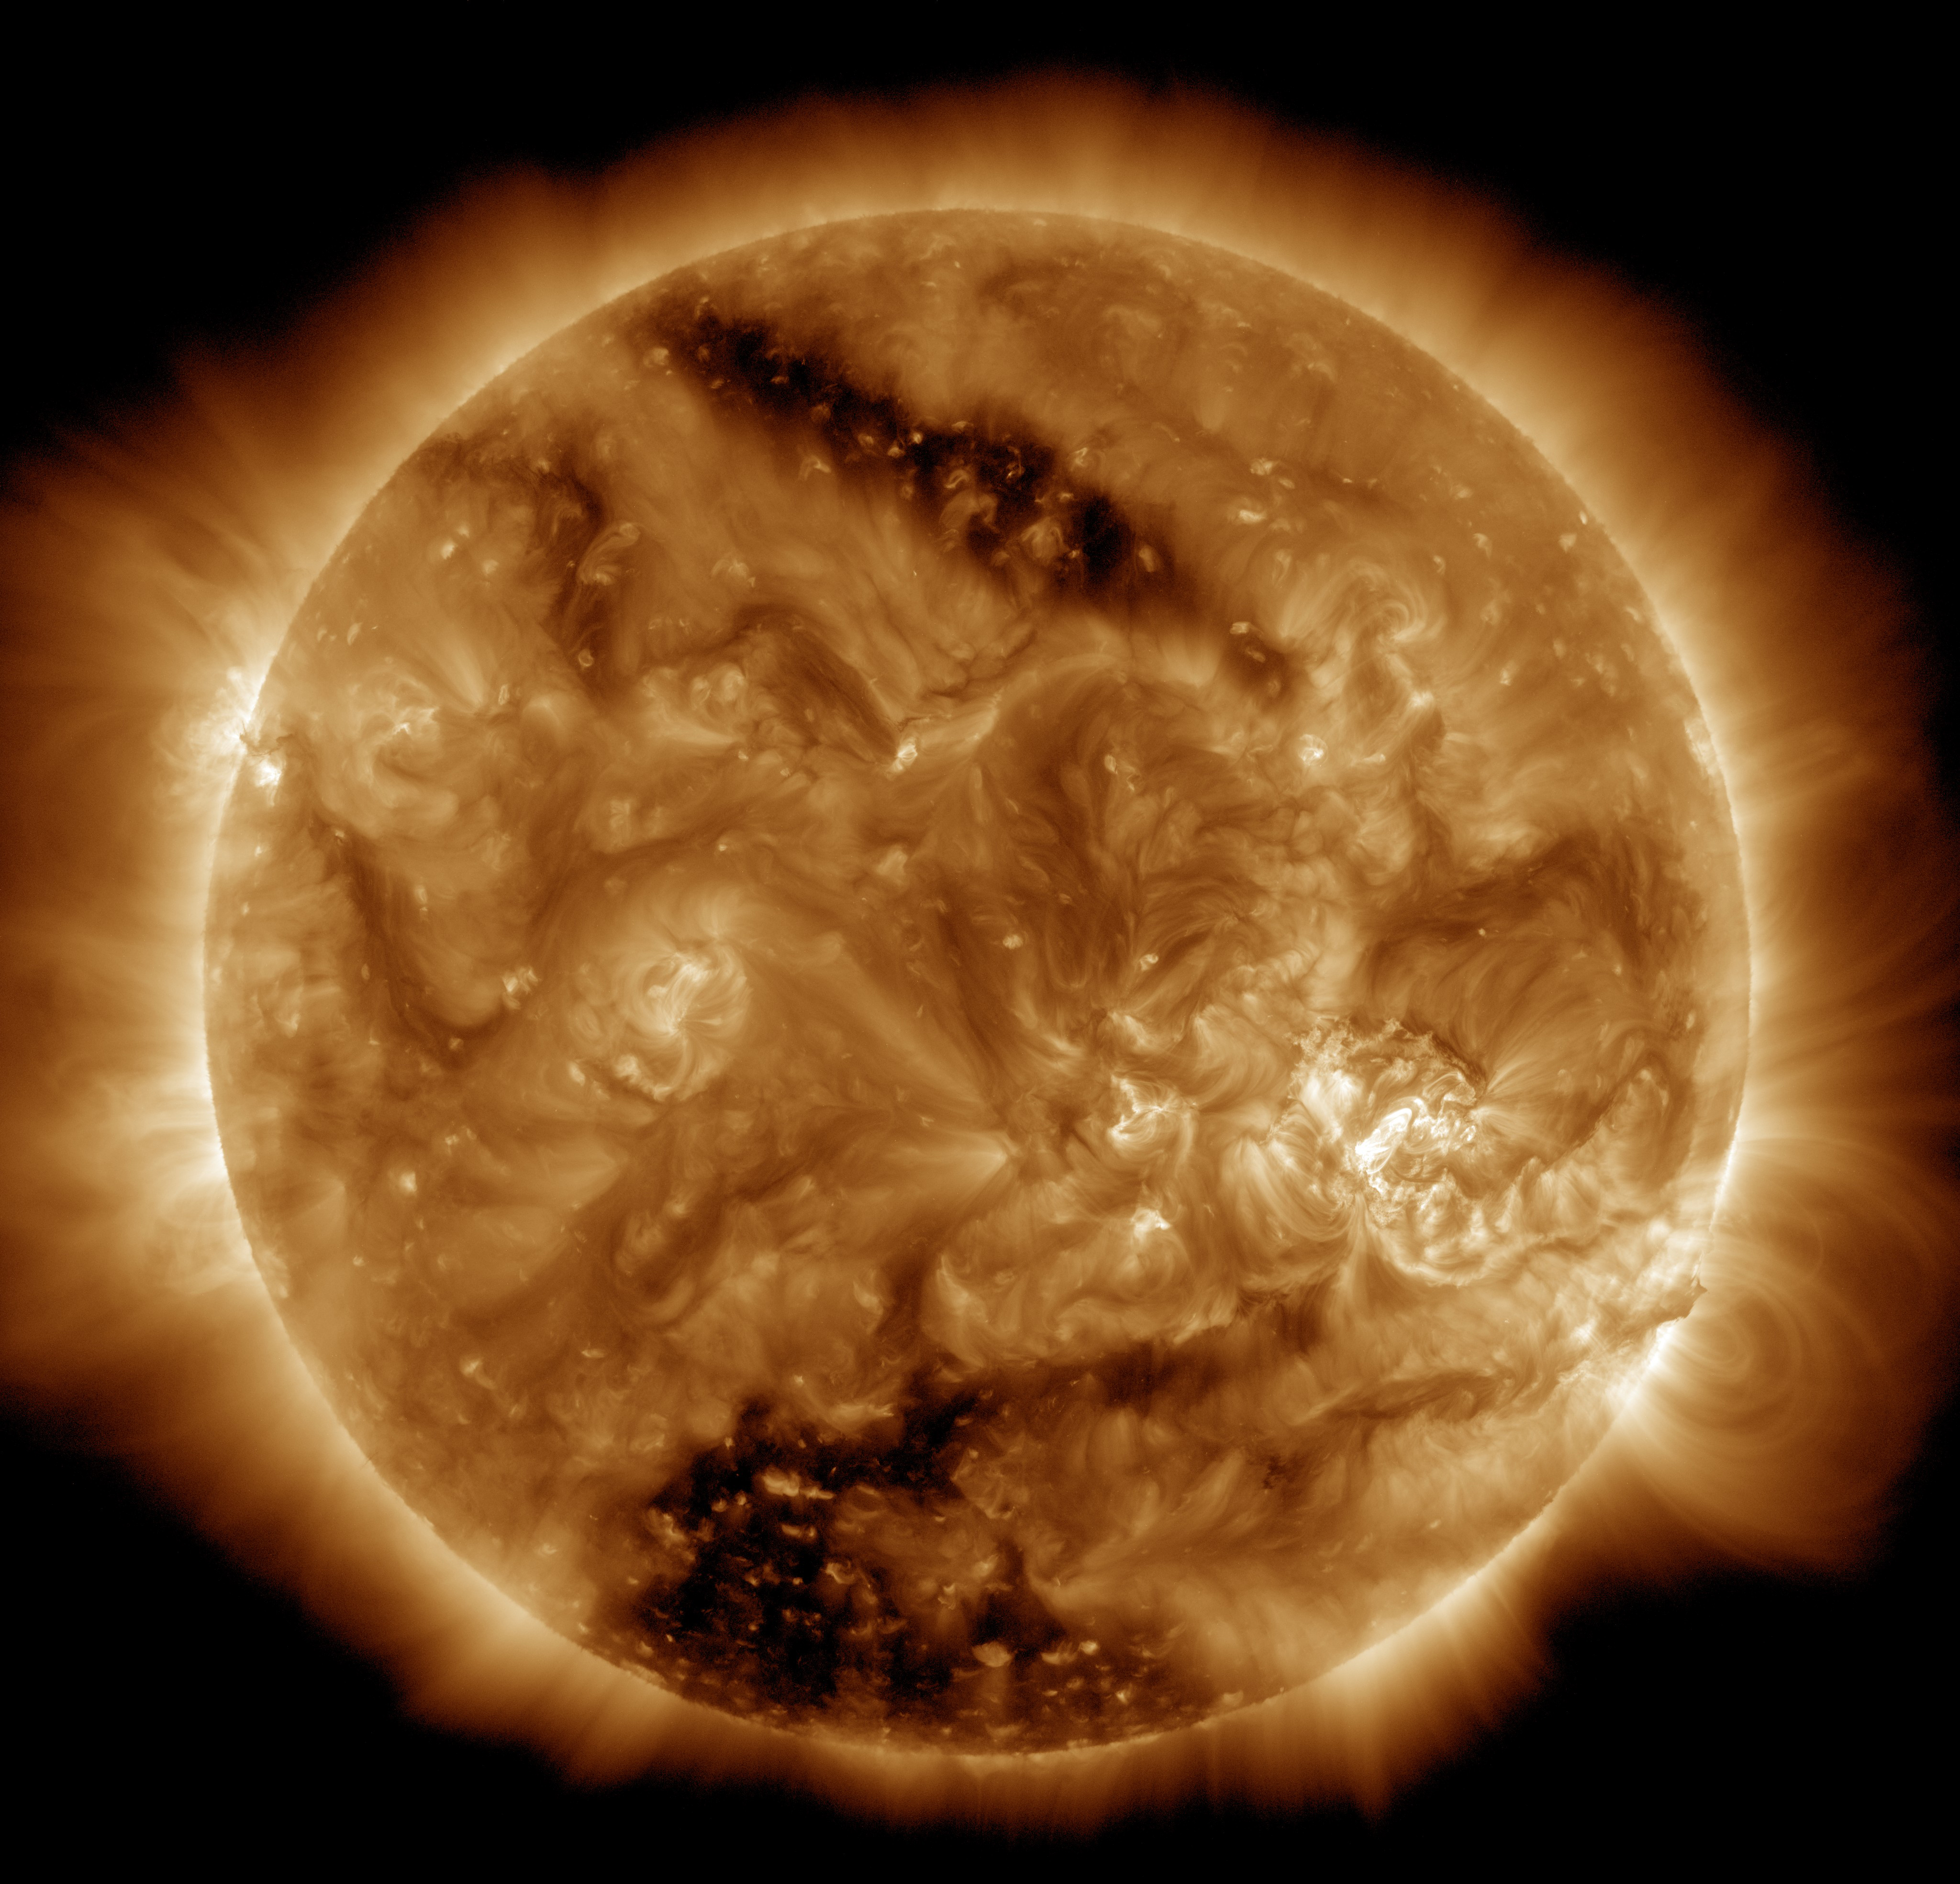

Two Coronal Holes on the Sun Viewed by SDO

NASA’s Solar Dynamics Observatory, or SDO, captured this solar image on March 16, 2015, which clearly shows two dark patches, known as coronal holes. The larger coronal hole of the two, near the southern pole, covers an estimated 6- to 8-percent of the total solar surface. While that may not sound significant, it is one of the largest polar holes scientists have observed in decades. The smaller coronal hole, towards the opposite pole, is long and narrow. It covers about 3.8 billion square miles on the sun - only about 0.16-percent of the solar surface. Coronal holes are lower density and temperature regions of the sun’s outer atmosphere, known as the corona. Coronal holes can be a source of fast solar wind of solar particles that envelop the Earth. The magnetic field in these regions extends far out into space rather than quickly looping back into the sun’s surface. Magnetic fields that loop up and back down to the surface can be seen as arcs in non-coronal hole regions of the image, including over the lower right horizon. The bright active region on the lower right quadrant is the same region that produced solar flares last week.

Credit: NASA/Goddard/SDO